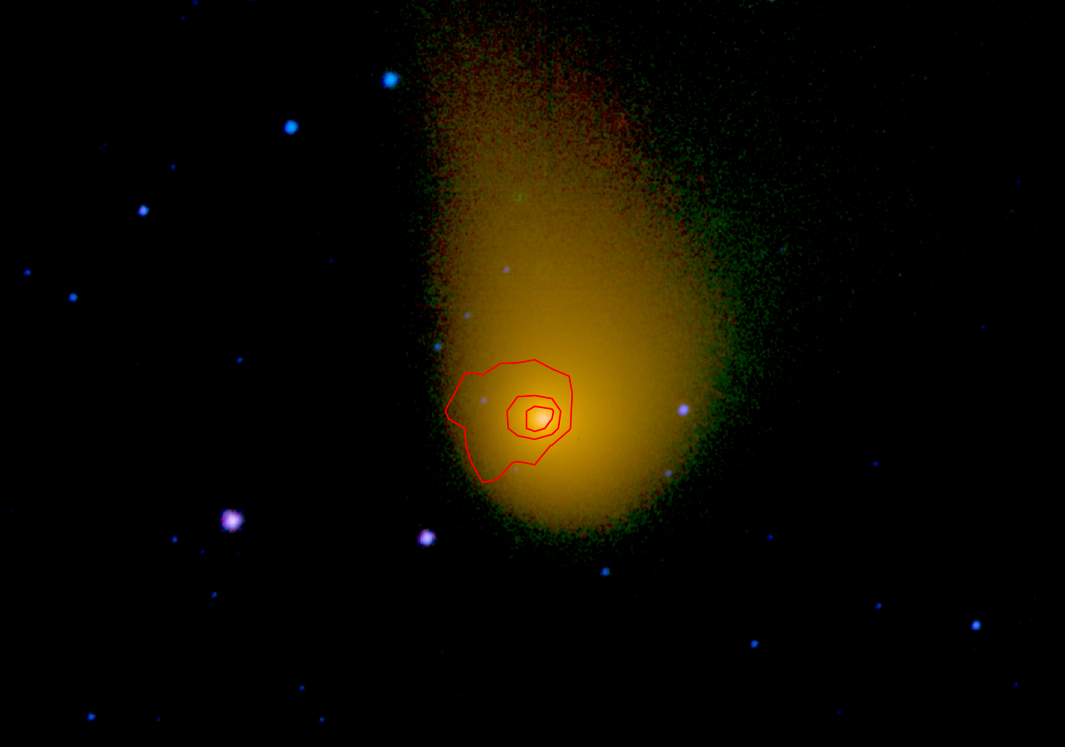

Comet Christensen Has Carbon Gas

An expanded view of comet C/2006 W3 (Christensen) is shown here. The WISE spacecraft observed this comet on April 20th, 2010 as it traveled through the constellation Sagittarius. Comet Christensen was nearly 370 million miles (600 million kilometers) from Earth at the time.

The extent of the dust, about a tenth of a degree across in this image, is about 2/3rds the diameter of the sun.

The red contours show the signal from the gas emission observed by the WISE spacecraft in the 4.6 micron wavelength channel, which contains carbon monoxide (CO) and carbon dioxide (CO2) emission lines. The strength of the 4.6 micron signal indicates over half a metric ton per second of CO or CO2 was emitted from this comet at the time of the observations.

The WISE spacecraft was put into hibernation in 2011 upon completing its goal of surveying the entire sky in infrared light. WISE cataloged three quarters of a billion objects, including asteroids, stars and galaxies. In August 2013, NASA decided to reinstate the spacecraft on a mission to find and characterize more asteroids.

JPL manages NEOWISE for NASA’s Science Mission Directorate at the agency’s headquarters in Washington. The Space Dynamics Laboratory in Logan, Utah, built the science instrument. Ball Aerospace & Technologies Corp. of Boulder, Colorado, built the spacecraft. Science operations and data processing take place at the Infrared Processing and Analysis Center at the California Institute of Technology in Pasadena. Caltech manages JPL for NASA.

Credit: NASA/JPL-Caltech